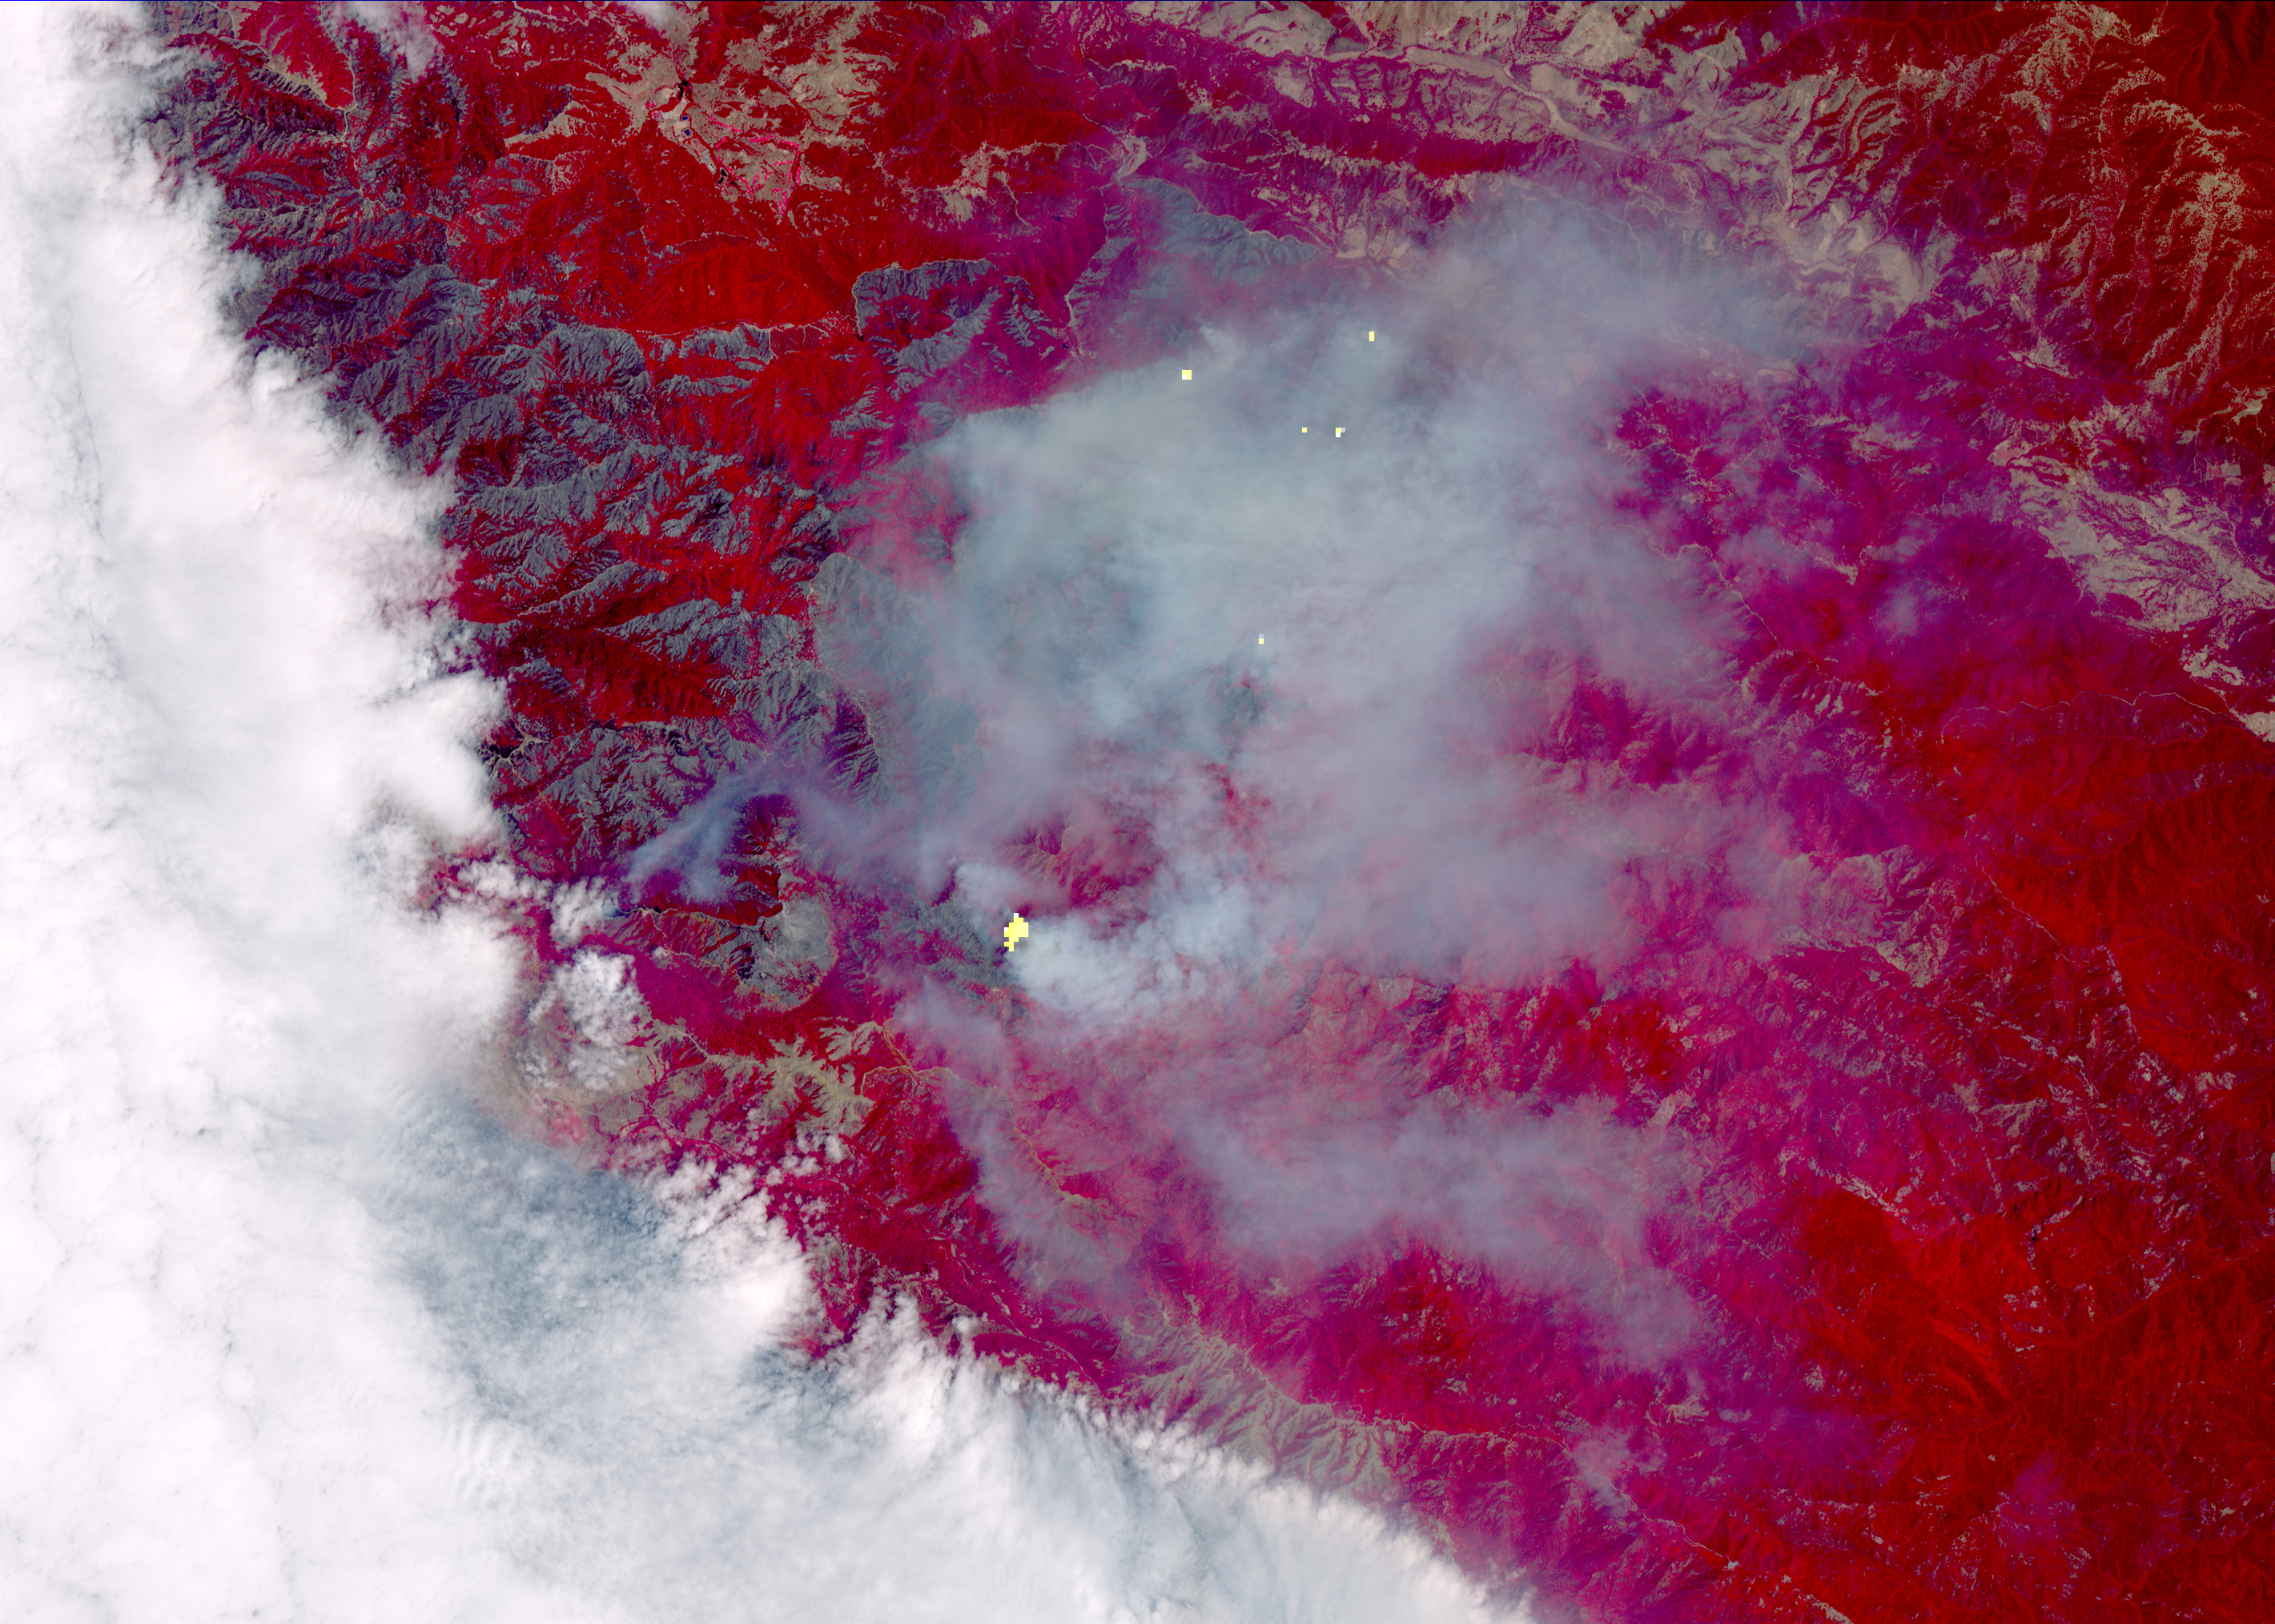

Growing Wildfire Near Big Sur, California Imaged by NASA’s Terra Spacecraft

The Soberanes fire, in Central California near Big Sur, had grown to more than 67,000 acres when the Advanced Spaceborne Thermal Emission and Reflection Radiometer (ASTER) instrument on NASA’s Terra spacecraft captured this image on Aug. 6, 2016. More than 4,800 personnel are battling the blaze, which is now 50 percent contained. The fire has destroyed 57 homes and 11 outbuildings and caused one fatality. Evacuation orders are still in effect for a number of nearby communities. The fire was caused by an illegal unattended campfire. Vegetation is depicted in red colors; burned areas are dark grey; clouds are white; smoke and ash are light grey. Yellow indicates active fires, detected on ASTER’s thermal infrared channels. The image covers an area of 19 by 26 miles (30 by 42 kilometers), and is located at 36.4 degrees north, 121.8 degrees west.

With its 14 spectral bands from the visible to the thermal infrared wavelength region and its high spatial resolution of 15 to 90 meters (about 50 to 300 feet), ASTER images Earth to map and monitor the changing surface of our planet. ASTER is one of five Earth-observing instruments launched Dec. 18, 1999, on Terra. The instrument was built by Japan’s Ministry of Economy, Trade and Industry. A joint U.S./Japan science team is responsible for validation and calibration of the instrument and data products.

The broad spectral coverage and high spectral resolution of ASTER provides scientists in numerous disciplines with critical information for surface mapping and monitoring of dynamic conditions and temporal change. Example applications are: monitoring glacial advances and retreats; monitoring potentially active volcanoes; identifying crop stress; determining cloud morphology and physical properties; wetlands evaluation; thermal pollution monitoring; coral reef degradation; surface temperature mapping of soils and geology; and measuring surface heat balance.

The U.S. science team is located at NASA’s Jet Propulsion Laboratory, Pasadena, Calif. The Terra mission is part of NASA’s Science Mission Directorate, Washington, D.C.

Credit: NASA/METI/AIST/Japan Space Systems, and U.S./Japan ASTER Science Team